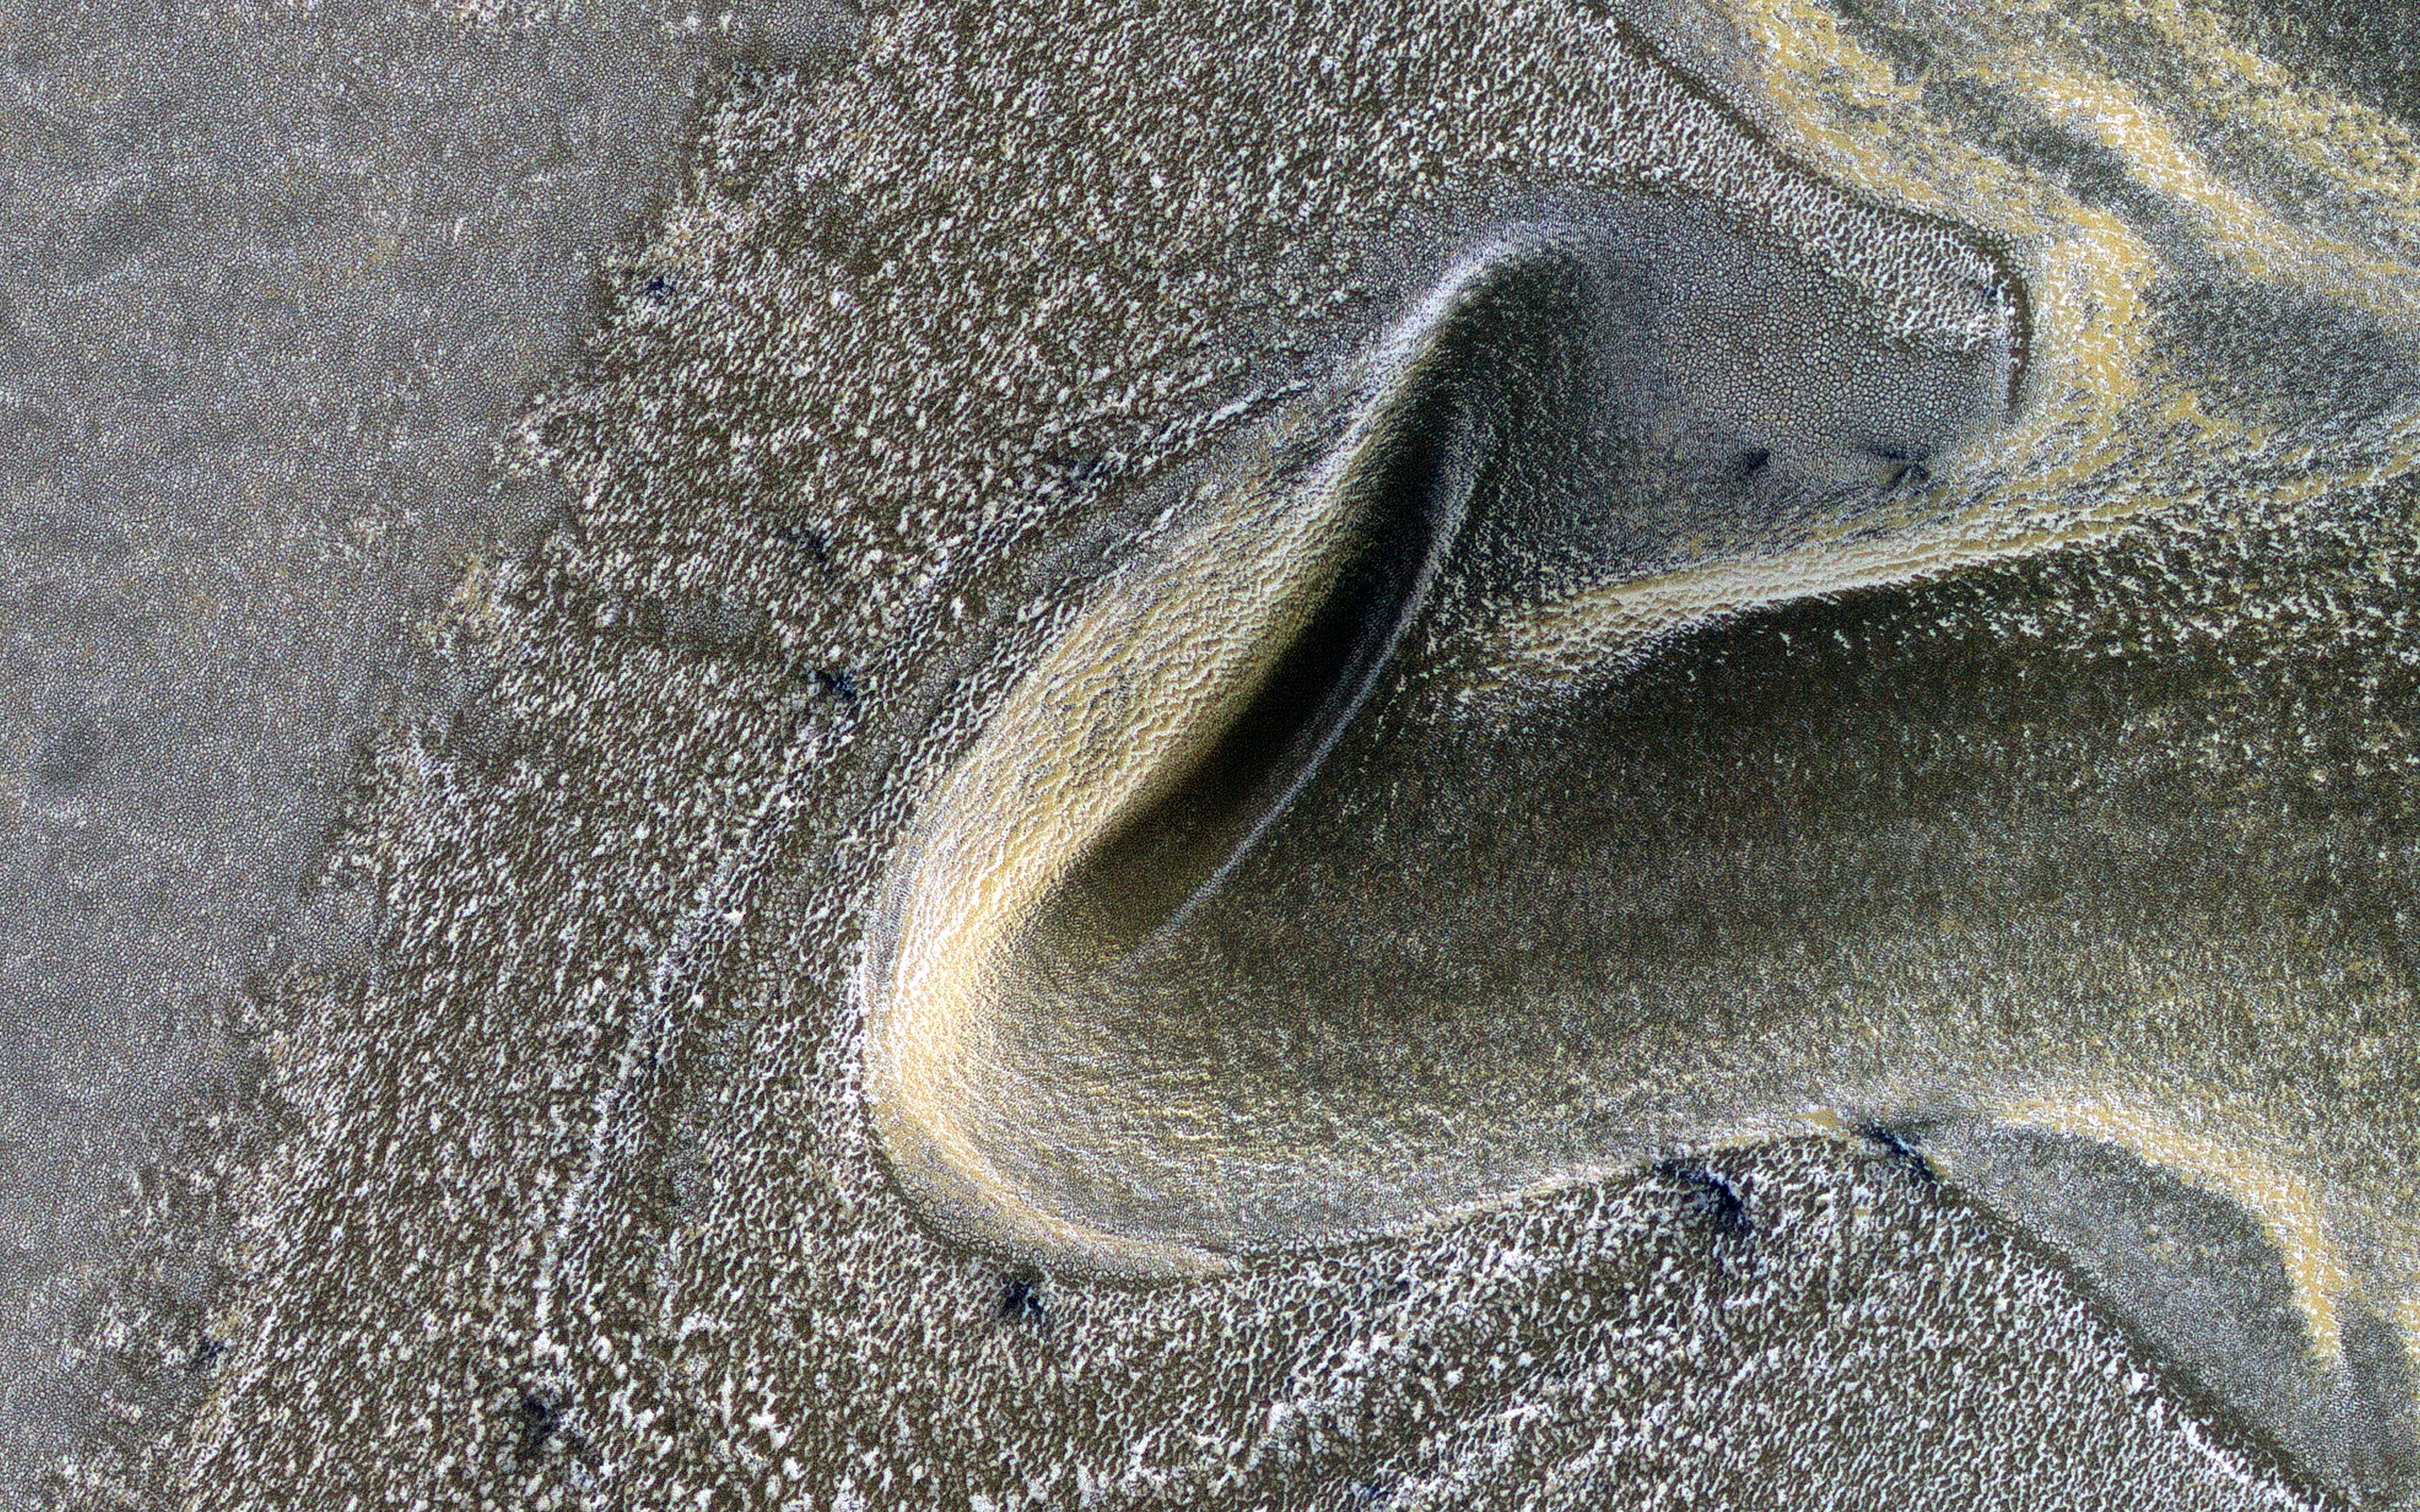

A Frosted Surface

This is the first of a new monitoring series to track seasonal processes. It is also a striking image with late winter angled illumination over dunes covered by carbon dioxide frost mixed with dust.

Dark spots may be where sand is exposed from very early defrosting activity. The incidence angle is 87 degrees, or just 3 degrees above the horizon.

The map is projected here at a scale of 50 centimeters (19.7 inches) per pixel. (The original image scale is 64.2 centimeters [25.3 inches] per pixel [with 2 x 2 binning]; objects on the order of 192 centimeters [75.6 inches] across are resolved.) North is up.

The University of Arizona, in Tucson, operates HiRISE, which was built by Ball Aerospace & Technologies Corp., in Boulder, Colorado. NASA’s Jet Propulsion Laboratory, a division of Caltech in Pasadena, California, manages the Mars Reconnaissance Orbiter Project for NASA’s Science Mission Directorate, Washington.

Credit: NASA/JPL-Caltech/University of Arizona